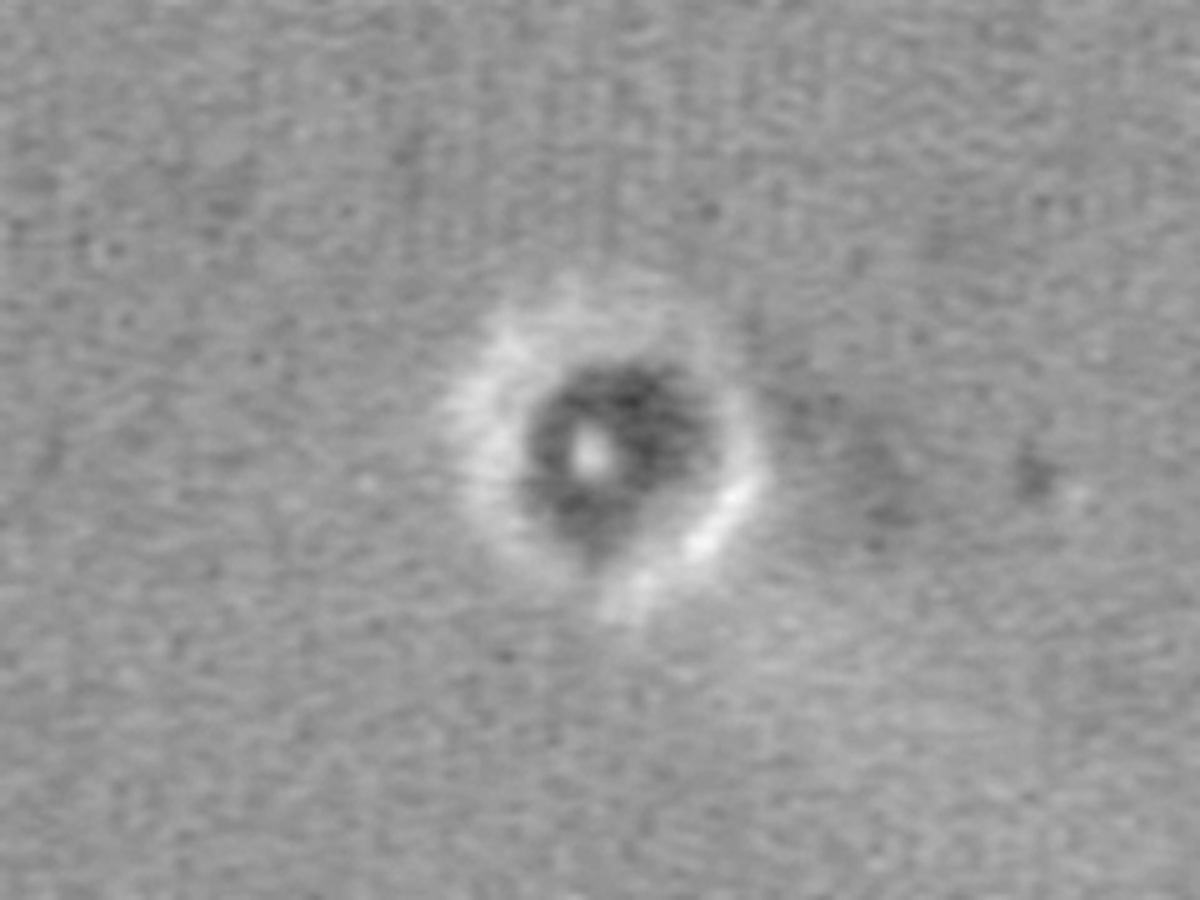

‘You Are Here’

This map shows the Mars Exploration Rover Opportunity and its lander on the surface of Mars. The robotic geologist landed inside a small crater at Meridiani Planum on Jan. 24, 2004, PST. The white spot is the lander, and the small black spot northeast of it is believed to be the rover (see inset). The image was taken by the camera onboard the Mars Global Surveyor orbiter.

Credit: NASA/JPL/MSSS